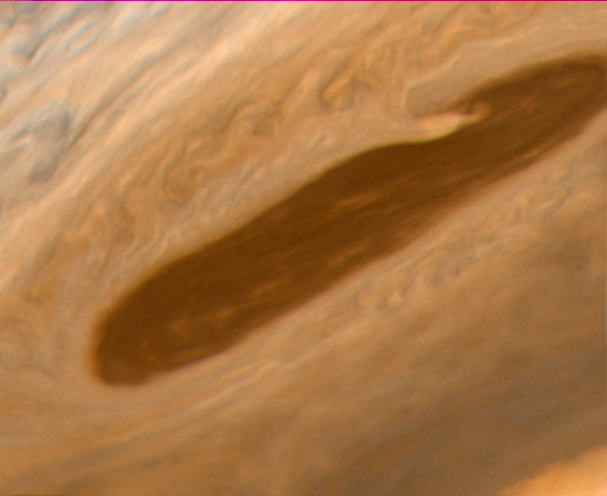

Jupiter’s North Equatorial Belt

This image returned by Voyager 2 shows one of the long dark clouds observed in the North Equatorial Belt of Jupiter. A high, white cloud is seen moving over the darker cloud, providing an indication of the structure of the cloud layers. Thin white clouds are also seen within the dark cloud.

At right, blue areas, free of high clouds, are seen. This photo was taken on July 6 from a distance of 3.2 million kilometers.

Credit: NASA/JPL